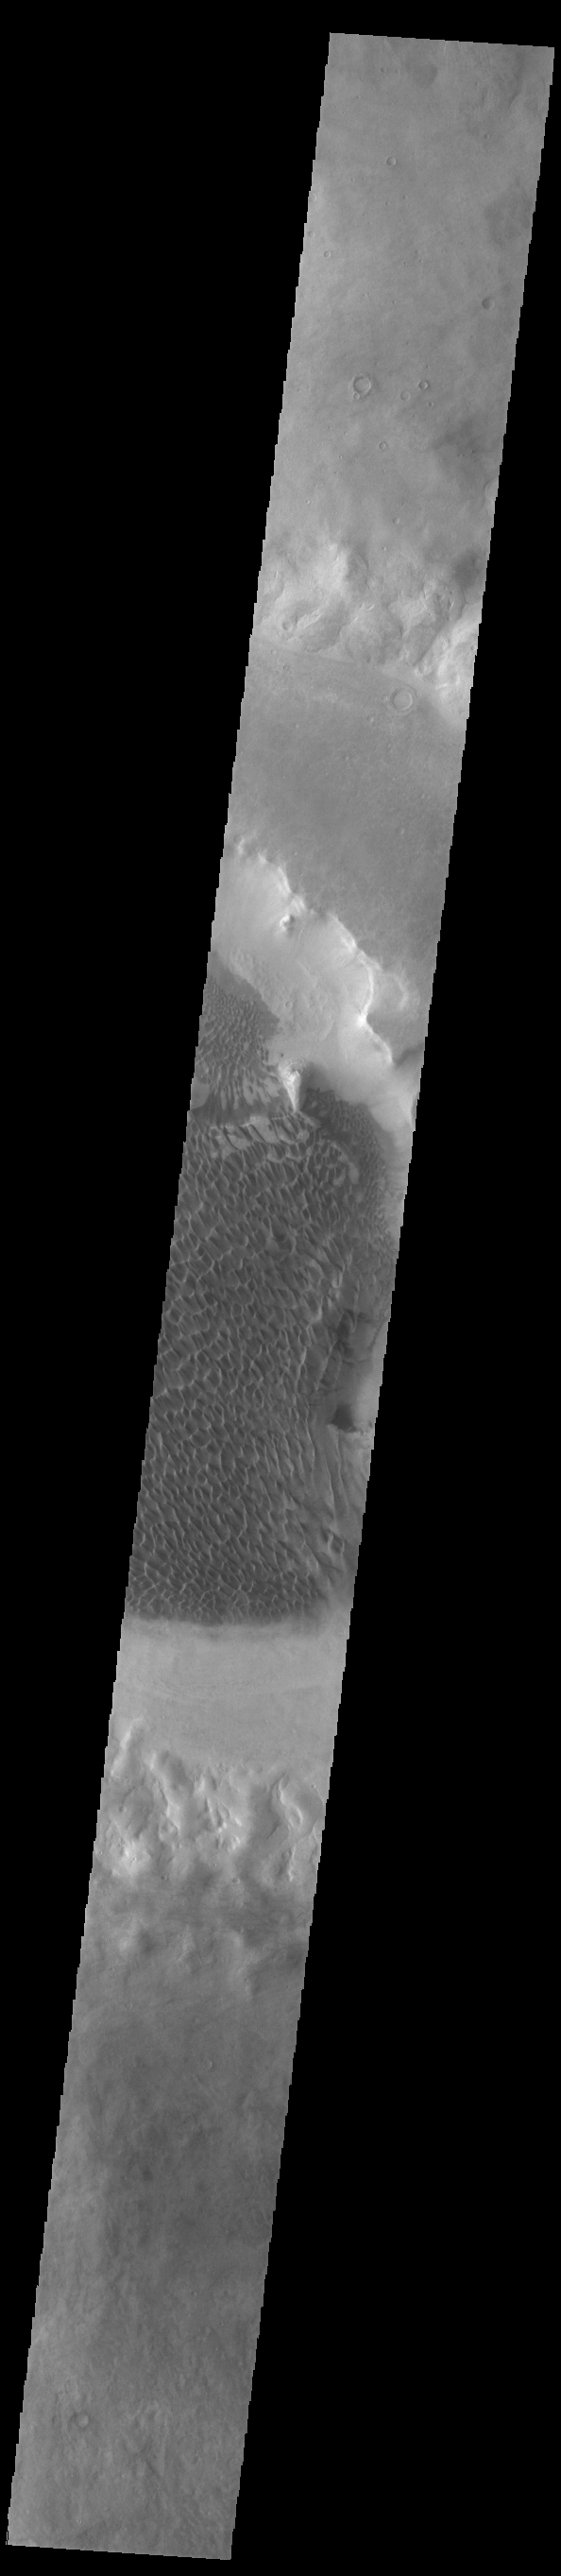

Rabe Crater Dunes

Today’s VIS image shows part of the floor of Rabe Crater, including the large dune field. Located in Noachis Terra, Rabe Crater is 108 km (67 miles) across. As the dunes are created by wind action the forms of the dunes record the wind direction. Dunes will have a long low angle component and a short high angle side. The steep side is called the slip face. The wind blows up the long side of the dune. In this part of the crater the winds were generally moving from the lower right corner of the image towards the upper left.

Craters of similar size as Rabe Crater often have flat floors. Rabe Crater has some areas of flat floor, but also has a large complex pit occupying a substantial part of the floor. The interior fill of the crater is thought to be layered sediments created by wind and or water action. The pit is eroded into this material. The eroded materials appear to have stayed within the crater forming a large sand sheet with surface dune forms as well as individual dunes where the crater floor is visible. Several other craters in this region have complex floors with pits.

Credit: NASA/JPL-Caltech/ASU